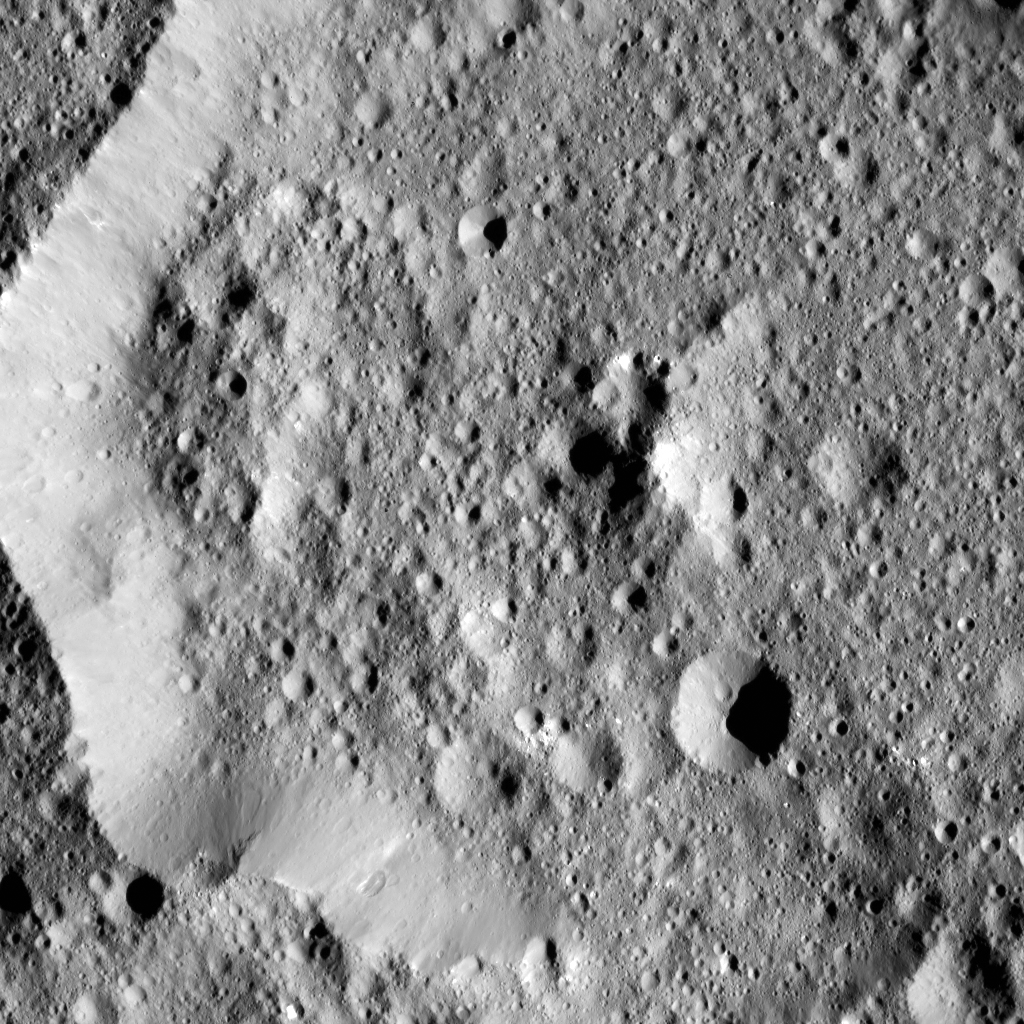

Dawn LAMO Image 75

Ernutet Crater is featured in this image from Ceres, taken by NASA’s Dawn spacecraft. Ernutet was named for the Egyptian cobra-headed goddess of the harvest. The crater measures about 32 miles (52 kilometers) in diameter and is located in the northern hemisphere.

Dawn took this image on January 29, 2016, in its low-altitude mapping orbit, at a distance of about 240 miles (385 kilometers) above the surface. The image resolution is 120 feet (35 meters) per pixel.

Dawn’s mission is managed by JPL for NASA’s Science Mission Directorate in Washington. Dawn is a project of the directorate’s Discovery Program, managed by NASA’s Marshall Space Flight Center in Huntsville, Alabama. UCLA is responsible for overall Dawn mission science. Orbital ATK, Inc., in Dulles, Virginia, designed and built the spacecraft. The German Aerospace Center, the Max Planck Institute for Solar System Research, the Italian Space Agency and the Italian National Astrophysical Institute are international partners on the mission team.

Credit: NASA/JPL-Caltech/UCLA/MPS/DLR/IDA